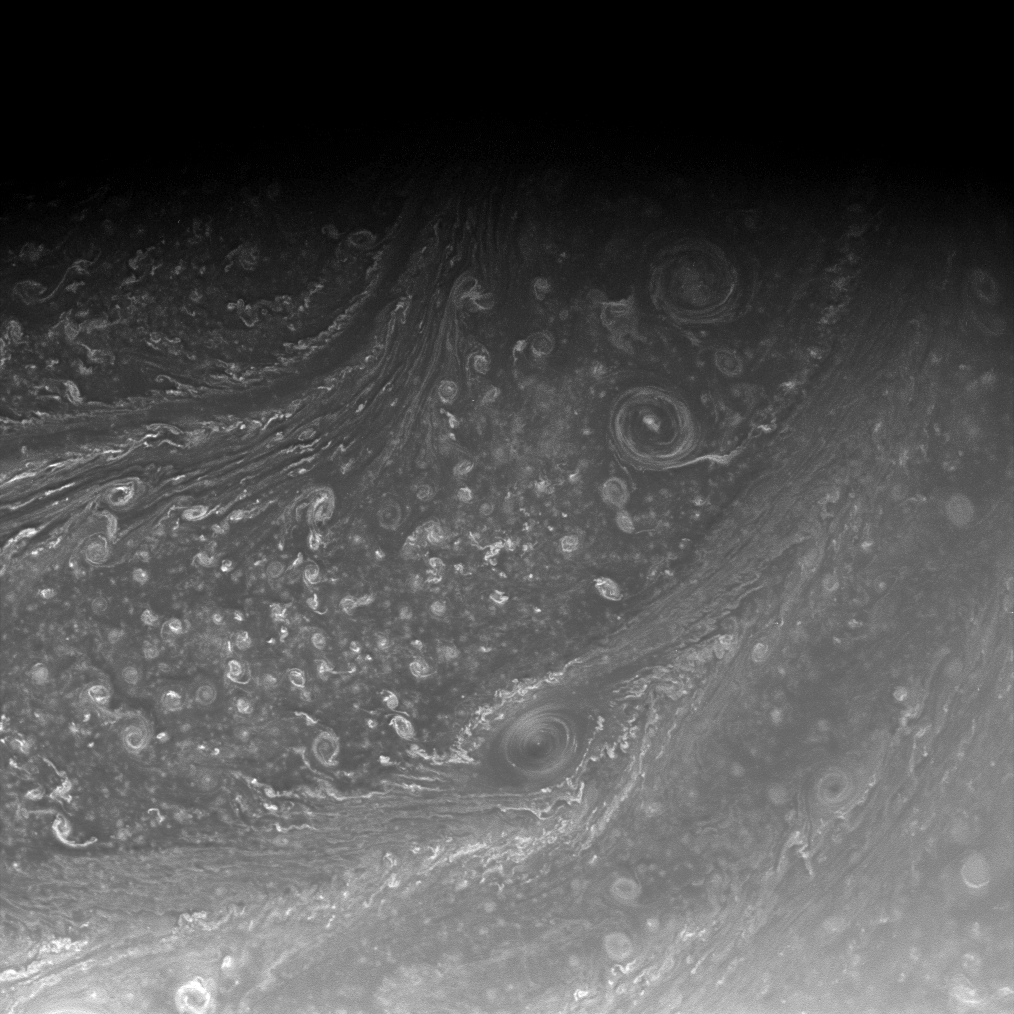

Saturn’s Active Atmosphere

Saturn’s high north is a seething cauldron of activity filled with roiling cloud bands and swirling vortices. A corner of the North Polar Hexagon is seen at upper left.

This view looks toward a region located about 70 degrees north of the planet’s equator, in a place that receives continually increasing amounts of sunlight as Saturn’s seasons change.

The image was taken with the Cassini spacecraft wide-angle camera on Aug. 25, 2008 using a spectral filter sensitive to wavelengths of infrared light centered at 752 nanometers. The view was obtained at a distance of approximately 541,000 kilometers (336,000 miles) from Saturn. Image scale is 29 kilometers (18 miles) per pixel.

The Cassini-Huygens mission is a cooperative project of NASA, the European Space Agency and the Italian Space Agency. The Jet Propulsion Laboratory, a division of the California Institute of Technology in Pasadena, manages the mission for NASA’s Science Mission Directorate, Washington, D.C. The Cassini orbiter and its two onboard cameras were designed, developed and assembled at JPL. The imaging operations center is based at the Space Science Institute in Boulder, Colo.

Credit: NASA/JPL/Space Science Institute